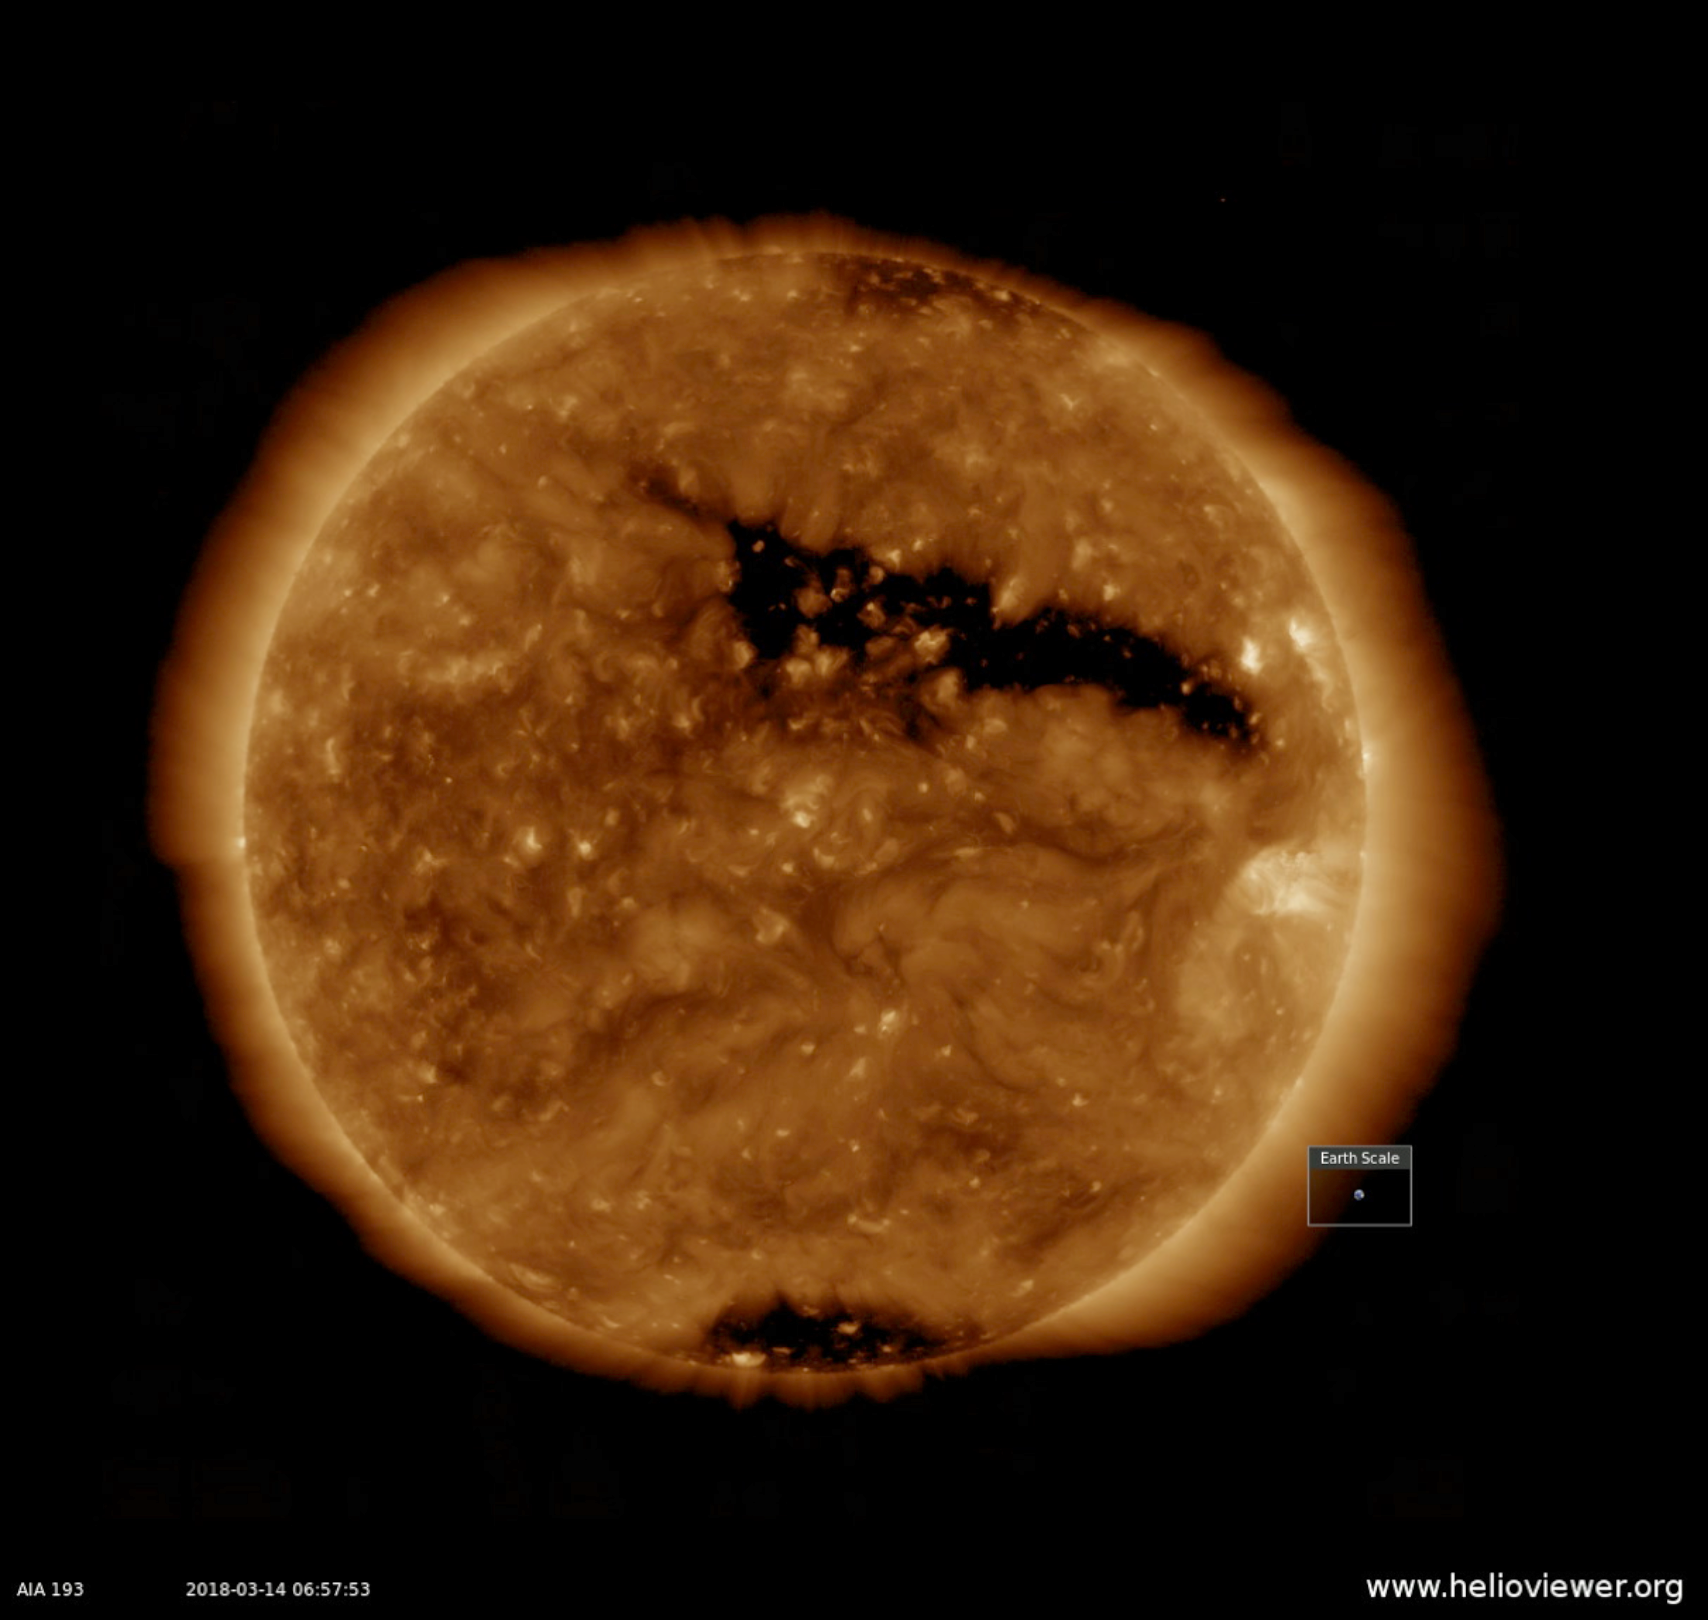

Elongated Coronal Hole

Over the past week, the single, largest feature on the sun was a long coronal hole that stretched out across more than half the diameter of the sun (Mar. 13-15, 2018). Coronal holes appear dark in certain wavelengths of extreme ultraviolet light like the one you see here. They are areas of open magnetic fields from which solar wind rushes out into space. This area likely generated the beautiful aurora that were reportedly observed on March 14th in regions near Earth’s poles. With the Earth set in the image to show scale, you get a good sense of just how extensive this hole is.

Movies
PIA22345_Cor_Hole_long_big.mp4
PIA22345_Cor_Hole_long_sm.mp4

SDO is managed by NASA’s Goddard Space Flight Center, Greenbelt, Maryland, for NASA’s Science Mission Directorate, Washington. Its Atmosphere Imaging Assembly was built by the Lockheed Martin Solar Astrophysics Laboratory (LMSAL), Palo Alto, California.

Credit: NASA/GSFC/Solar Dynamics Observatory